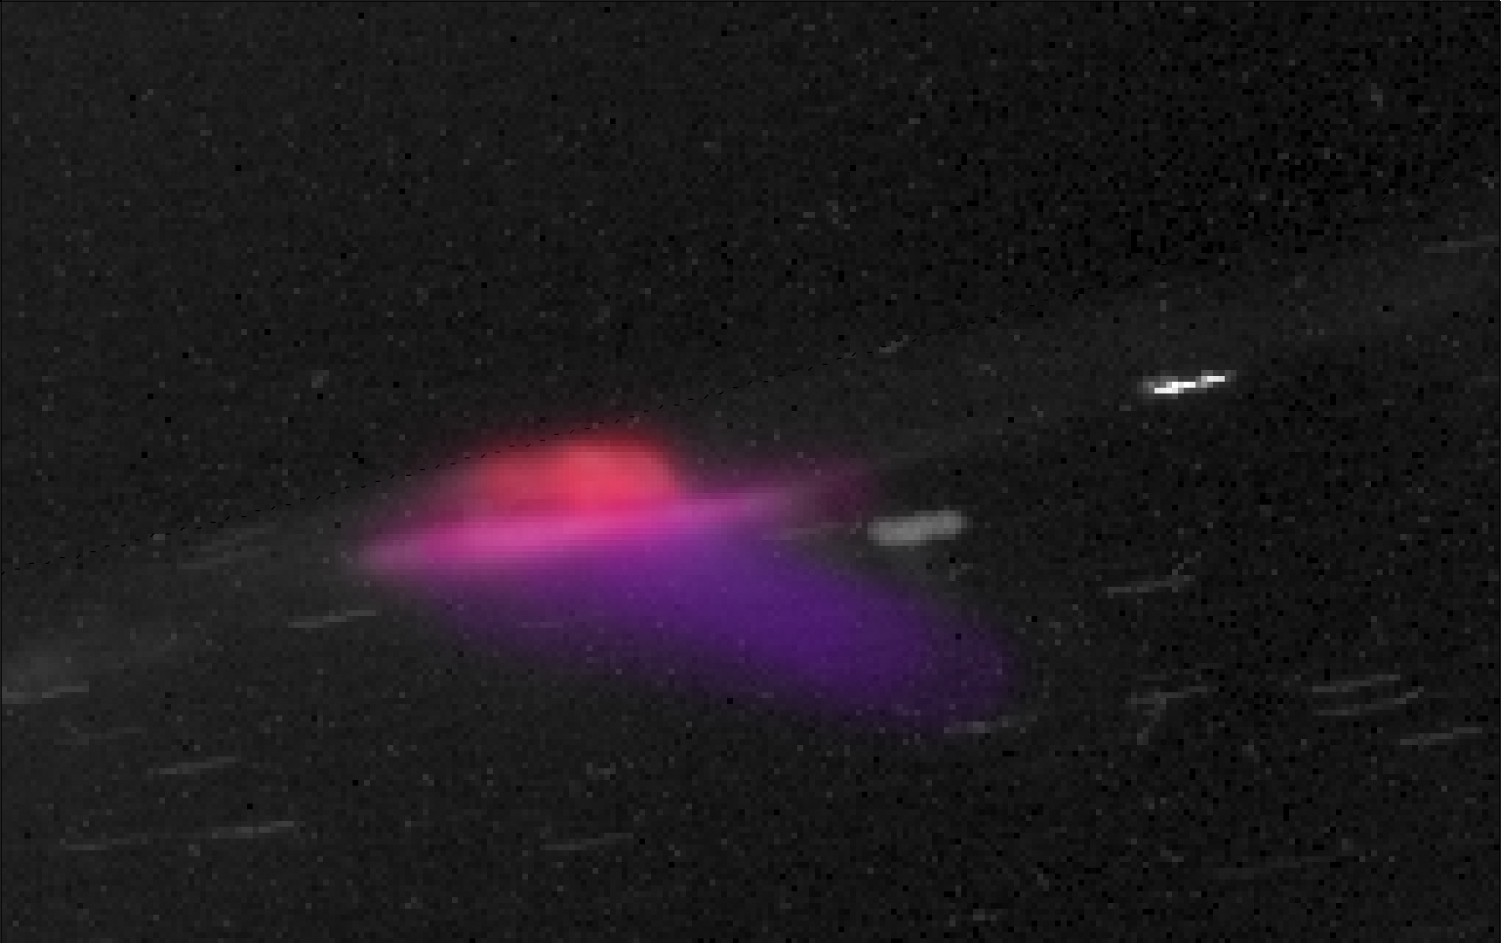

Saturn’s Colorful Aurora

Annotated Version

While the curtain-like auroras we see at Earth are green at the bottom and red at the top, NASA’s Cassini spacecraft has shown us similar curtain-like auroras at Saturn that are red at the bottom and purple at the top. This is how the auroras would look to the human eye.

The color difference occurs because Earth’s auroras are dominated by excited nitrogen and oxygen atoms and molecules, and Saturn’s auroras are dominated by excited forms of hydrogen. Within each element, colors can differ because of atmospheric density, the levels of the atomic version of an element versus the molecular version, and the energy of impacting electrons.

The height of this particular part of the aurora is about 870 miles (1,400 kilometers).

This image from Cassini’s imaging cameras shows particularly bright auroras on Nov. 29, 2010. Star tracks appear in the clear sky due to the spacecraft’s motion. Color was derived from the measurements in red, green and blue filters. In the annotated version, the longitude and latitude are marked on the planet with white dashed lines. An unannotated version is also available.

Credit: NASA/JPL-Caltech/SSI